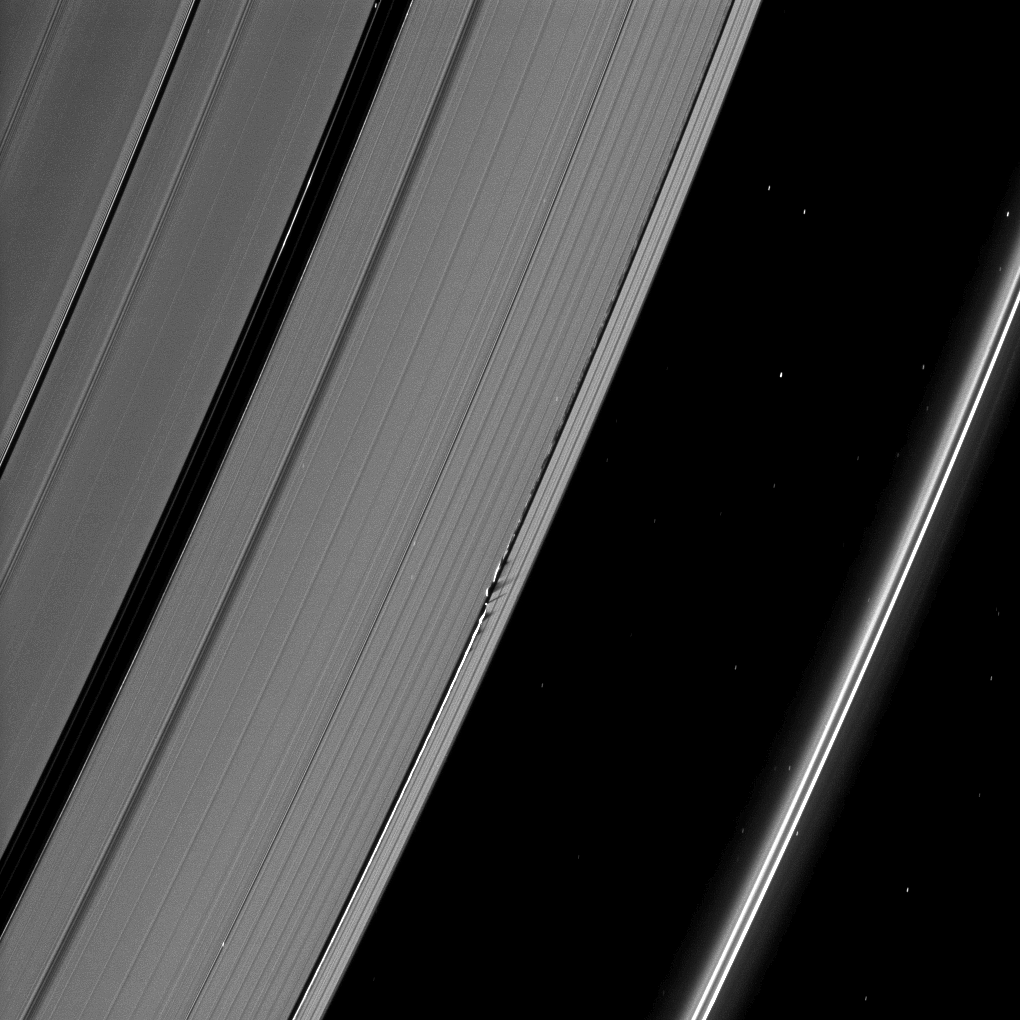

Shadows from the Waves

Shadows are cast by Daphnis and the moon’s attendant edge waves in this Cassini spacecraft image taken about a month and a half before the Saturn’s August 2009 equinox.

Daphnis (8 kilometers, or 5 miles across) appears as a tiny bright dot in the Keeler Gap of the A ring near the center of the image. The moon has an inclined orbit and its gravitational pull perturbs the orbits of the particles of the A ring forming the Keeler Gap’s edge. It also sculpts the edge into waves having both horizontal (radial) and out-of-plane components. Material on the inner edge of the gap orbits faster than the moon so that the waves there lead the moon in its orbit. Material on the outer edge moves slower than the moon, so waves there trail the moon. See PIA11656 to learn more about this process.

The Encke Gap of the A ring, wider than the Keeler Gap, can be seen on the left of the image. The thin F ring is on the far right. Numerous background stars are visible elongated by the motion of the spacecraft during the exposure.

The novel illumination geometry that accompanies equinox lowers the sun’s angle to the ringplane, significantly darkens the rings, and causes out-of-plane structures to look anomalously bright and cast shadows across the rings. These scenes are possible only during the few months before and after Saturn’s equinox, which occurs only once in about 15 Earth years. Before and after equinox, Cassini’s cameras have spotted not only the predictable shadows of some of Saturn’s moons (see PIA11657), but also the shadows of newly revealed vertical structures in the rings themselves (see PIA11665).

This view looks toward the southern, unilluminated side of the rings from about 53 degrees above the ringplane.

The image was taken in visible light with the Cassini spacecraft narrow-angle camera on June 28, 2009. The view was acquired at a distance of approximately 1.5 million kilometers (932,000 miles) from Daphnis and at a Sun-Daphnis-spacecraft, or phase, angle of 74 degrees. Image scale is 9 kilometers (6 miles) per pixel.

The Cassini-Huygens mission is a cooperative project of NASA, the European Space Agency and the Italian Space Agency. The Jet Propulsion Laboratory, a division of the California Institute of Technology in Pasadena, manages the mission for NASA’s Science Mission Directorate, Washington, D.C. The Cassini orbiter and its two onboard cameras were designed, developed and assembled at JPL. The imaging operations center is based at the Space Science Institute in Boulder, Colo.

Credit: NASA/JPL/Space Science Institute